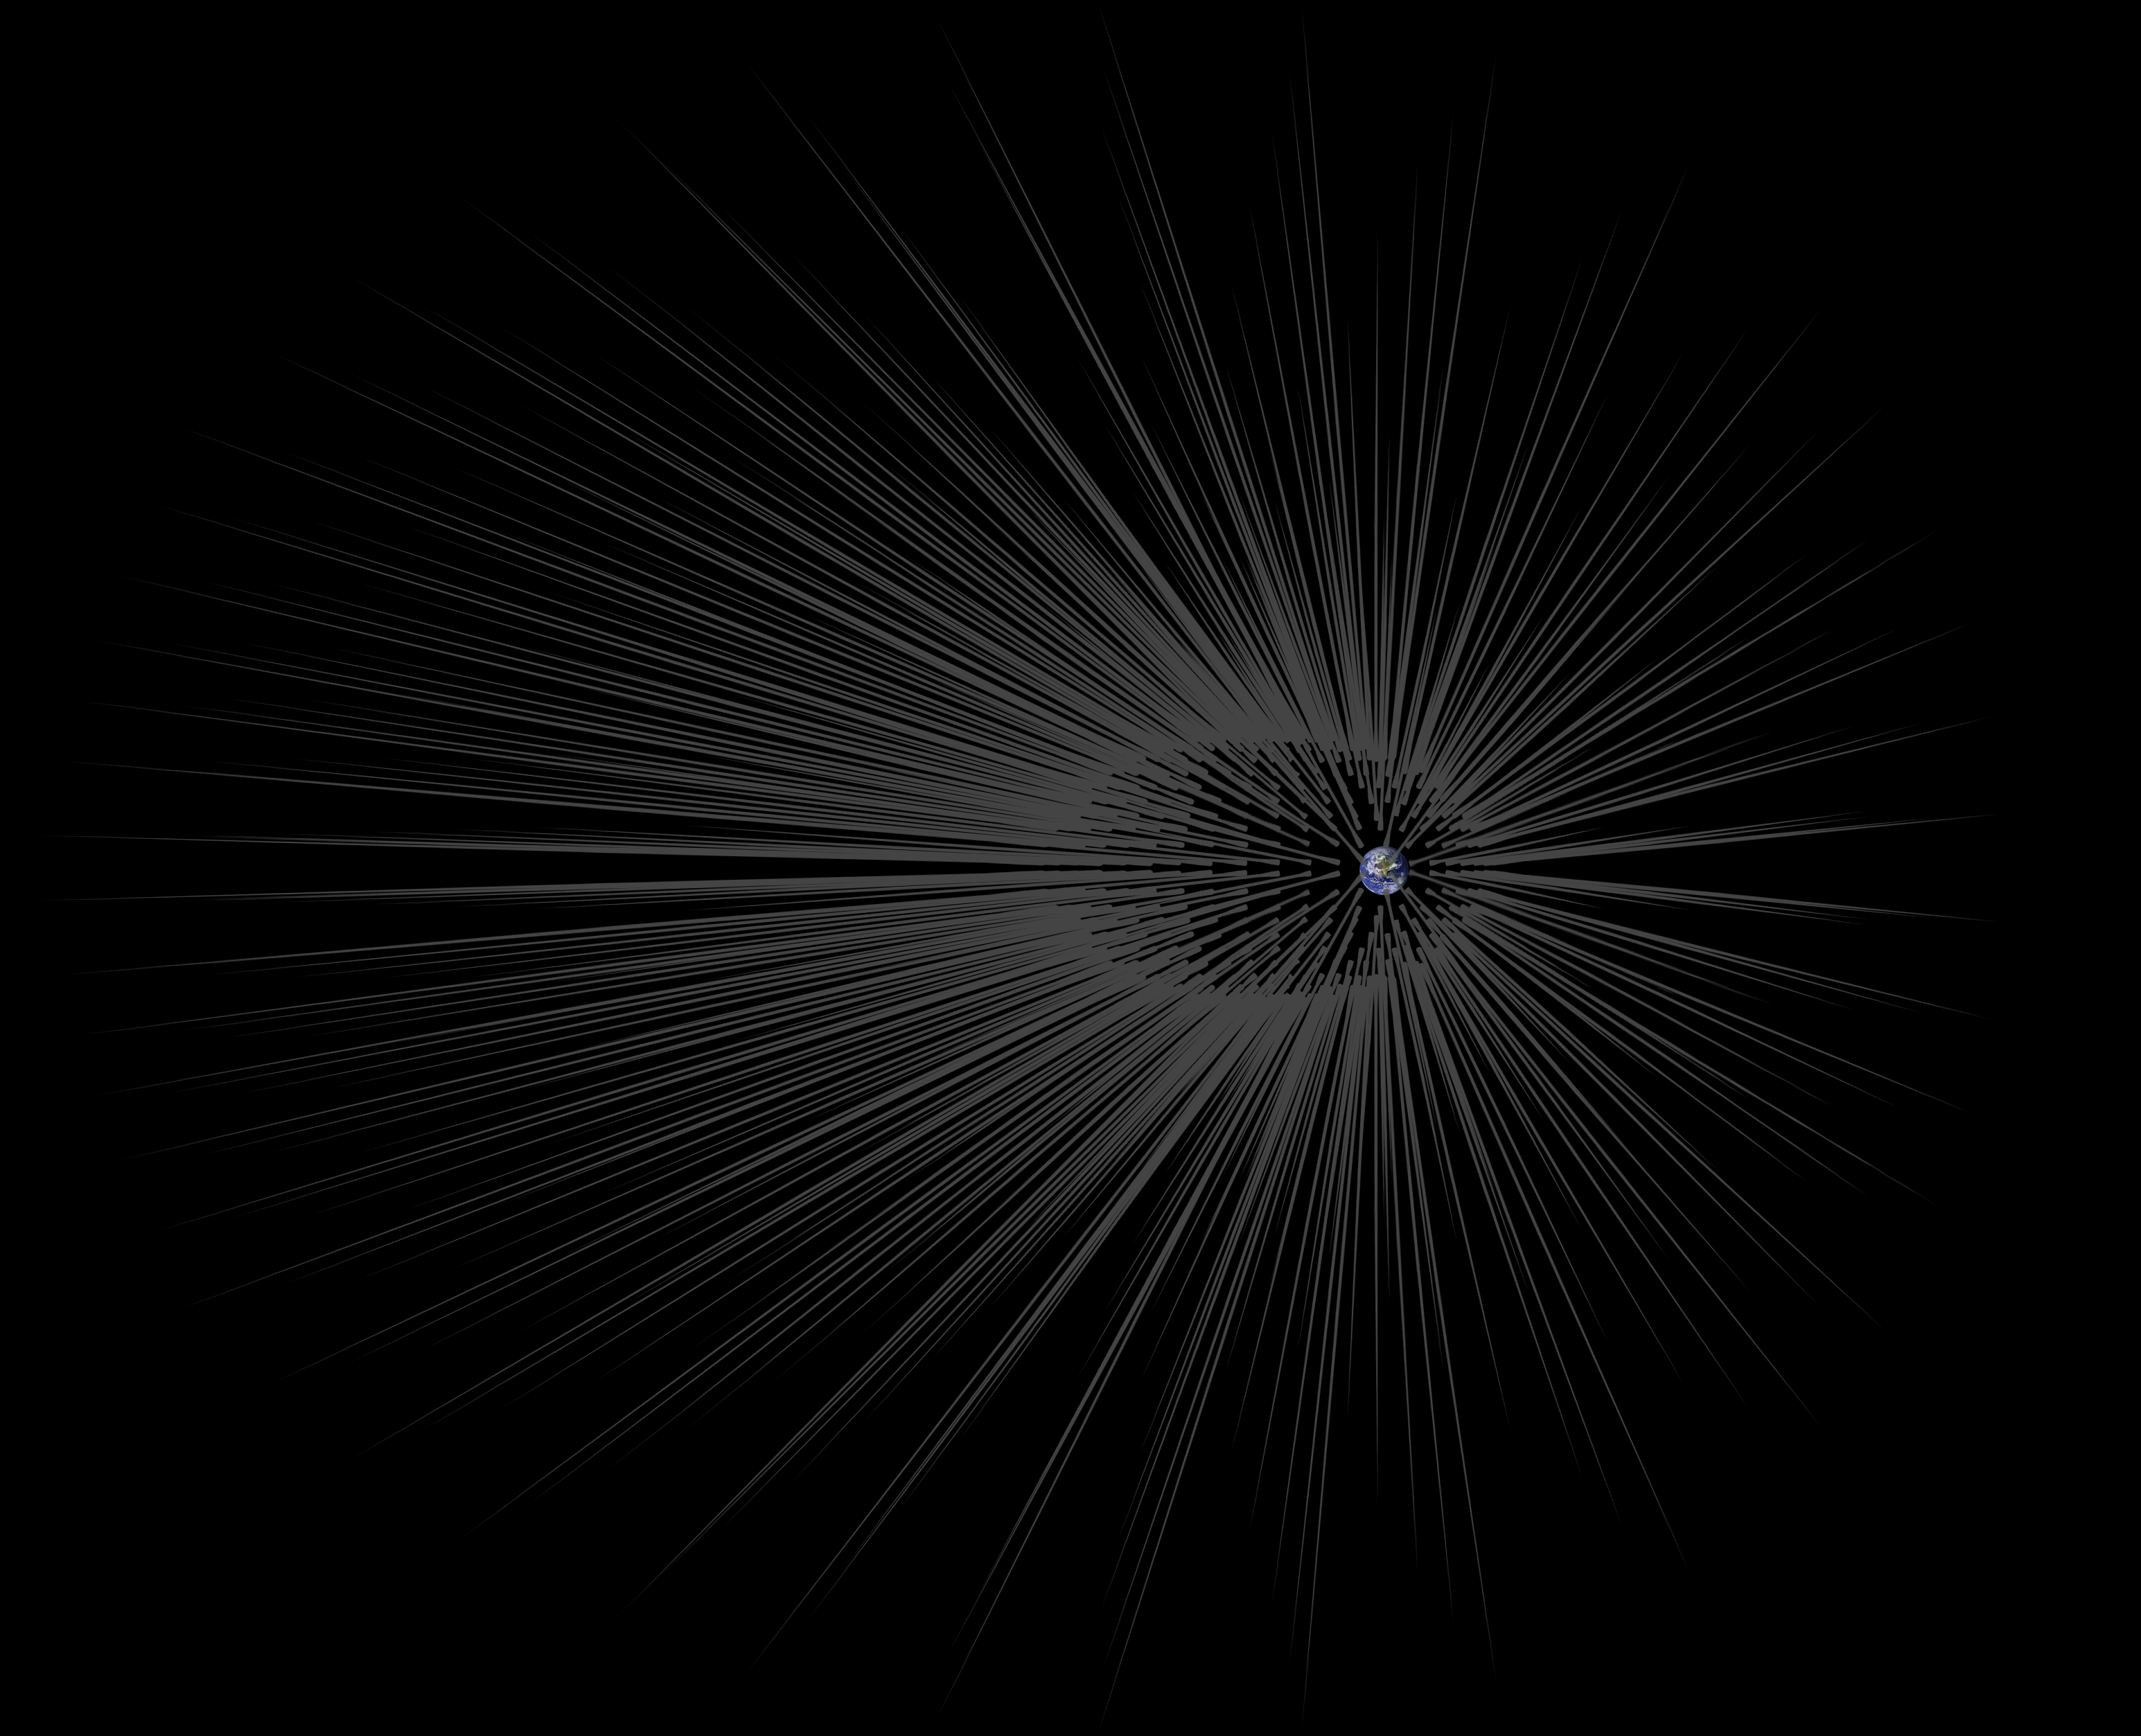

Dark Matter ‘Hairs’ Around Earth

This illustration shows Earth surrounded by filaments of dark matter called “hairs,” which are proposed in a study in the Astrophysical Journal by Gary Prézeau of NASA’s Jet Propulsion Laboratory, Pasadena, California.

A hair is created when a stream of dark matter particles goes through the planet. According to simulations, the hair is densest at a point called the “root.” When particles of a dark matter stream pass through the core of Earth, they form a hair whose root has a particle density about a billion times greater than average.

The hairs in this illustration are not to scale. Simulations show that the roots of such hairs can be 600,000 miles (1 million kilometers) from Earth, while Earth’s radius is only about 4,000 miles (6,400 kilometers).

A close-up of this concept is at PIA20177.

The California Institute of Technology manages JPL for NASA.

Credit: NASA/JPL-Caltech